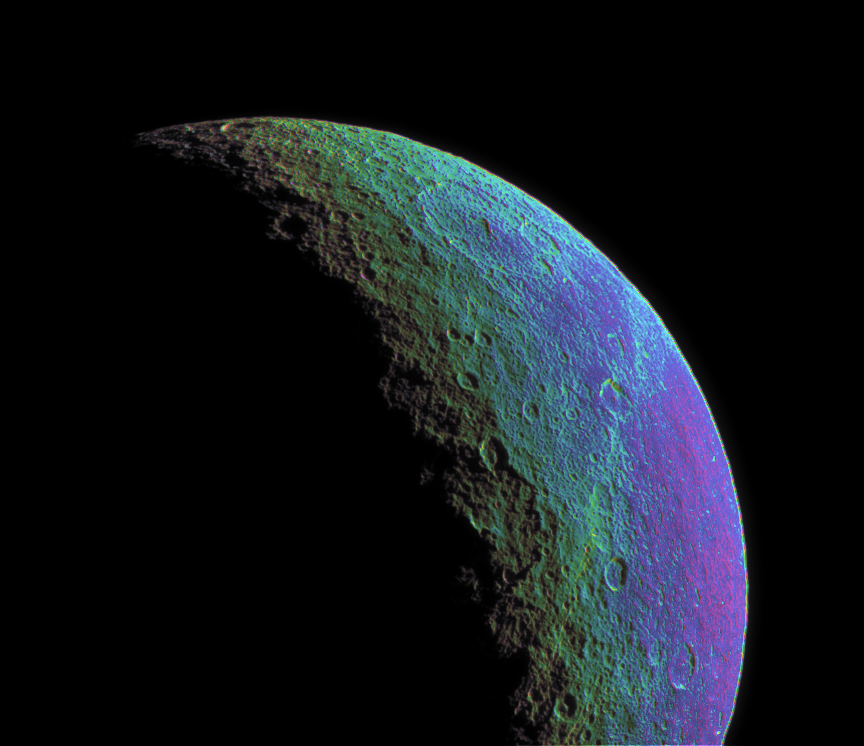

Intense Color on Rhea

This intense false-color view highlights and enhances color variations across the cratered and cracked surface of Saturn’s moon Rhea.

To create the false-color view, ultraviolet, green and infrared images were combined into a single black and white picture that isolates and maps regional color differences. This “color map” was then superposed over a clear-filter image. The origin of the color differences is not yet understood, but it may be caused by subtle differences in the surface composition or grain sizes making up the icy soil.

This view shows terrain on the trailing hemisphere of Rhea (1,528 kilometers, or 949 miles across). North is up.

The images were taken using the Cassini spacecraft narrow-angle camera on Jan. 18, 2006, at a distance of approximately 268,000 kilometers (166,000 miles) from Rhea and at a Sun-Rhea-spacecraft, or phase, angle of 115 degrees. Image scale is 2 kilometers (1.2 miles) per pixel.

The Cassini-Huygens mission is a cooperative project of NASA, the European Space Agency and the Italian Space Agency. The Jet Propulsion Laboratory, a division of the California Institute of Technology in Pasadena, manages the mission for NASA’s Science Mission Directorate, Washington, D.C. The Cassini orbiter and its two onboard cameras were designed, developed and assembled at JPL. The imaging operations center is based at the Space Science Institute in Boulder, Colo.

Credit: NASA/JPL/Space Science Institute